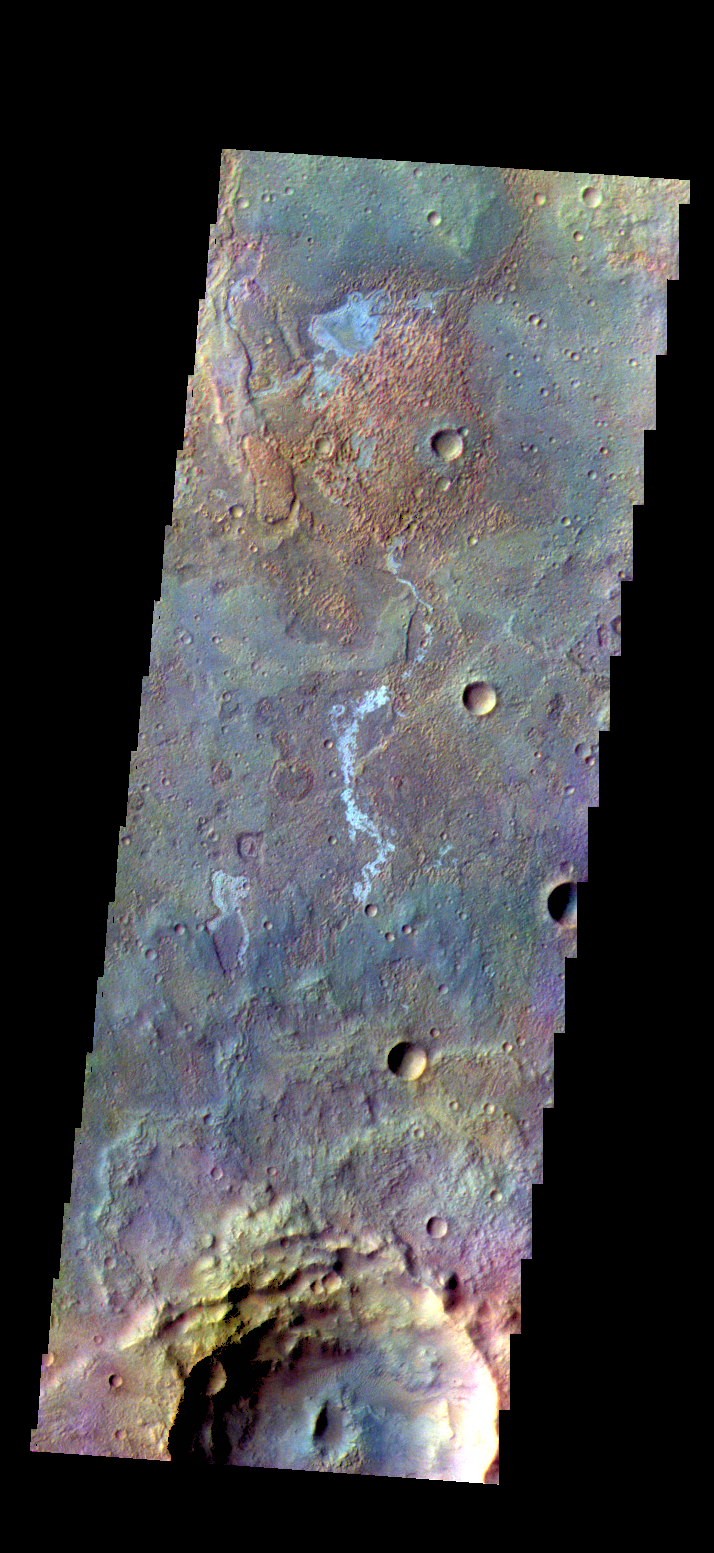

Terra Sirenum – False Color

The THEMIS camera contains 5 filters. The data from different filters can be combined in multiple ways to create a false color image. These false color images may reveal subtle variations of the surface not easily identified in a single band image. Today’s false color image shows some of the plains of Terra Sirenum.

Credit: NASA/JPL-Caltech/ASU